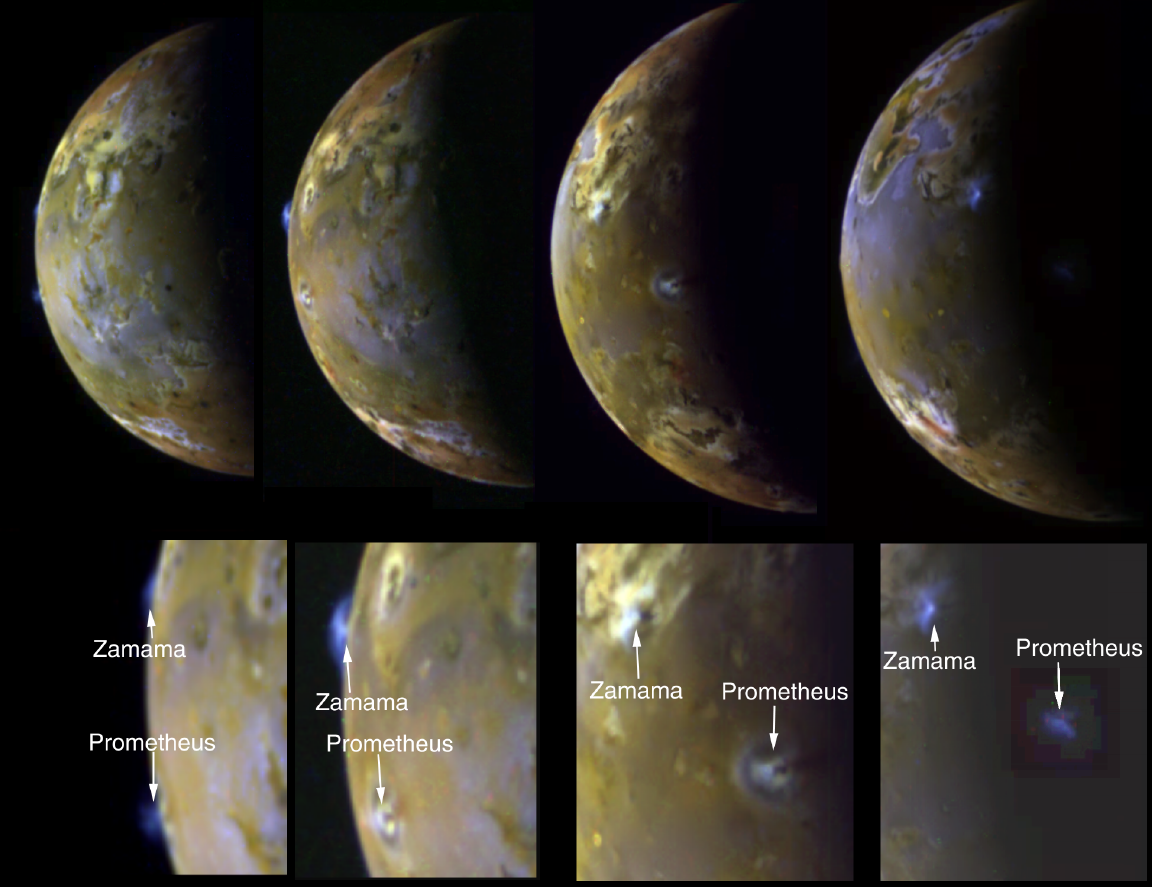

Sequence Showing Active Volcanic Plumes on Io

These four views of Jupiter’s moon Io clearly show airborne plumes of gas and dust from two of Io’s active volcanoes, Zamama and Prometheus. The bottom row consists of enlargements of the plume areas. The first view (left) depicts the tops of both plumes on Io’s bright limb or edge. In the second image, an excellent view of Zamama on the bright limb reveals the umbrella-shaped structure. The third image also shows both plumes as bright spots against Io’s illuminated crescent. In the fourth view (right) where the volcanic centers lie beyond the terminator (day-night boundary), the tall plumes are visible because they extend up into sunlight. The plumes have a height of about 100 kilometers (60 miles). Both plumes have been active throughout the Galileo tour of the Jovian system which began in 1996. Zamama, however, is considerably larger and brighter in these images from the spacecraft’s eleventh orbit of Jupiter than when imaged previously. Prometheus was also active during 1979 flybys of NASA’s Voyager spacecraft. There are two other much fainter plumes that can be detected on the bright limb of the third and fourth images. See if you can find them by changing the brightness levels of the images to enhance the dark regions.

North is to the top of the picture. To make the plumes easier to see, the colors have been enhanced by increasing the brightness at the blue end of the spectrum. Since the images shown were taken over an extended period of time, the resolutions range from 8 to 12 kilometers (5 to 7.5 miles) per picture element. The images were taken on November 7th and 8th, 1997by the Solid State Imaging (SSI) system on NASA’s Galileo spacecraft at ranges in excess of 800,000 kilometers (500,000 miles).

The Jet Propulsion Laboratory, Pasadena, CA manages the Galileo mission for NASA’s Office of Space Science, Washington, DC.

This image and other images and data received from Galileo are posted on the World Wide Web, on the Galileo mission home page at URLhttp://solarsystem.nasa.gov/galileo/.

Credit: NASA/JPL/University of Arizona